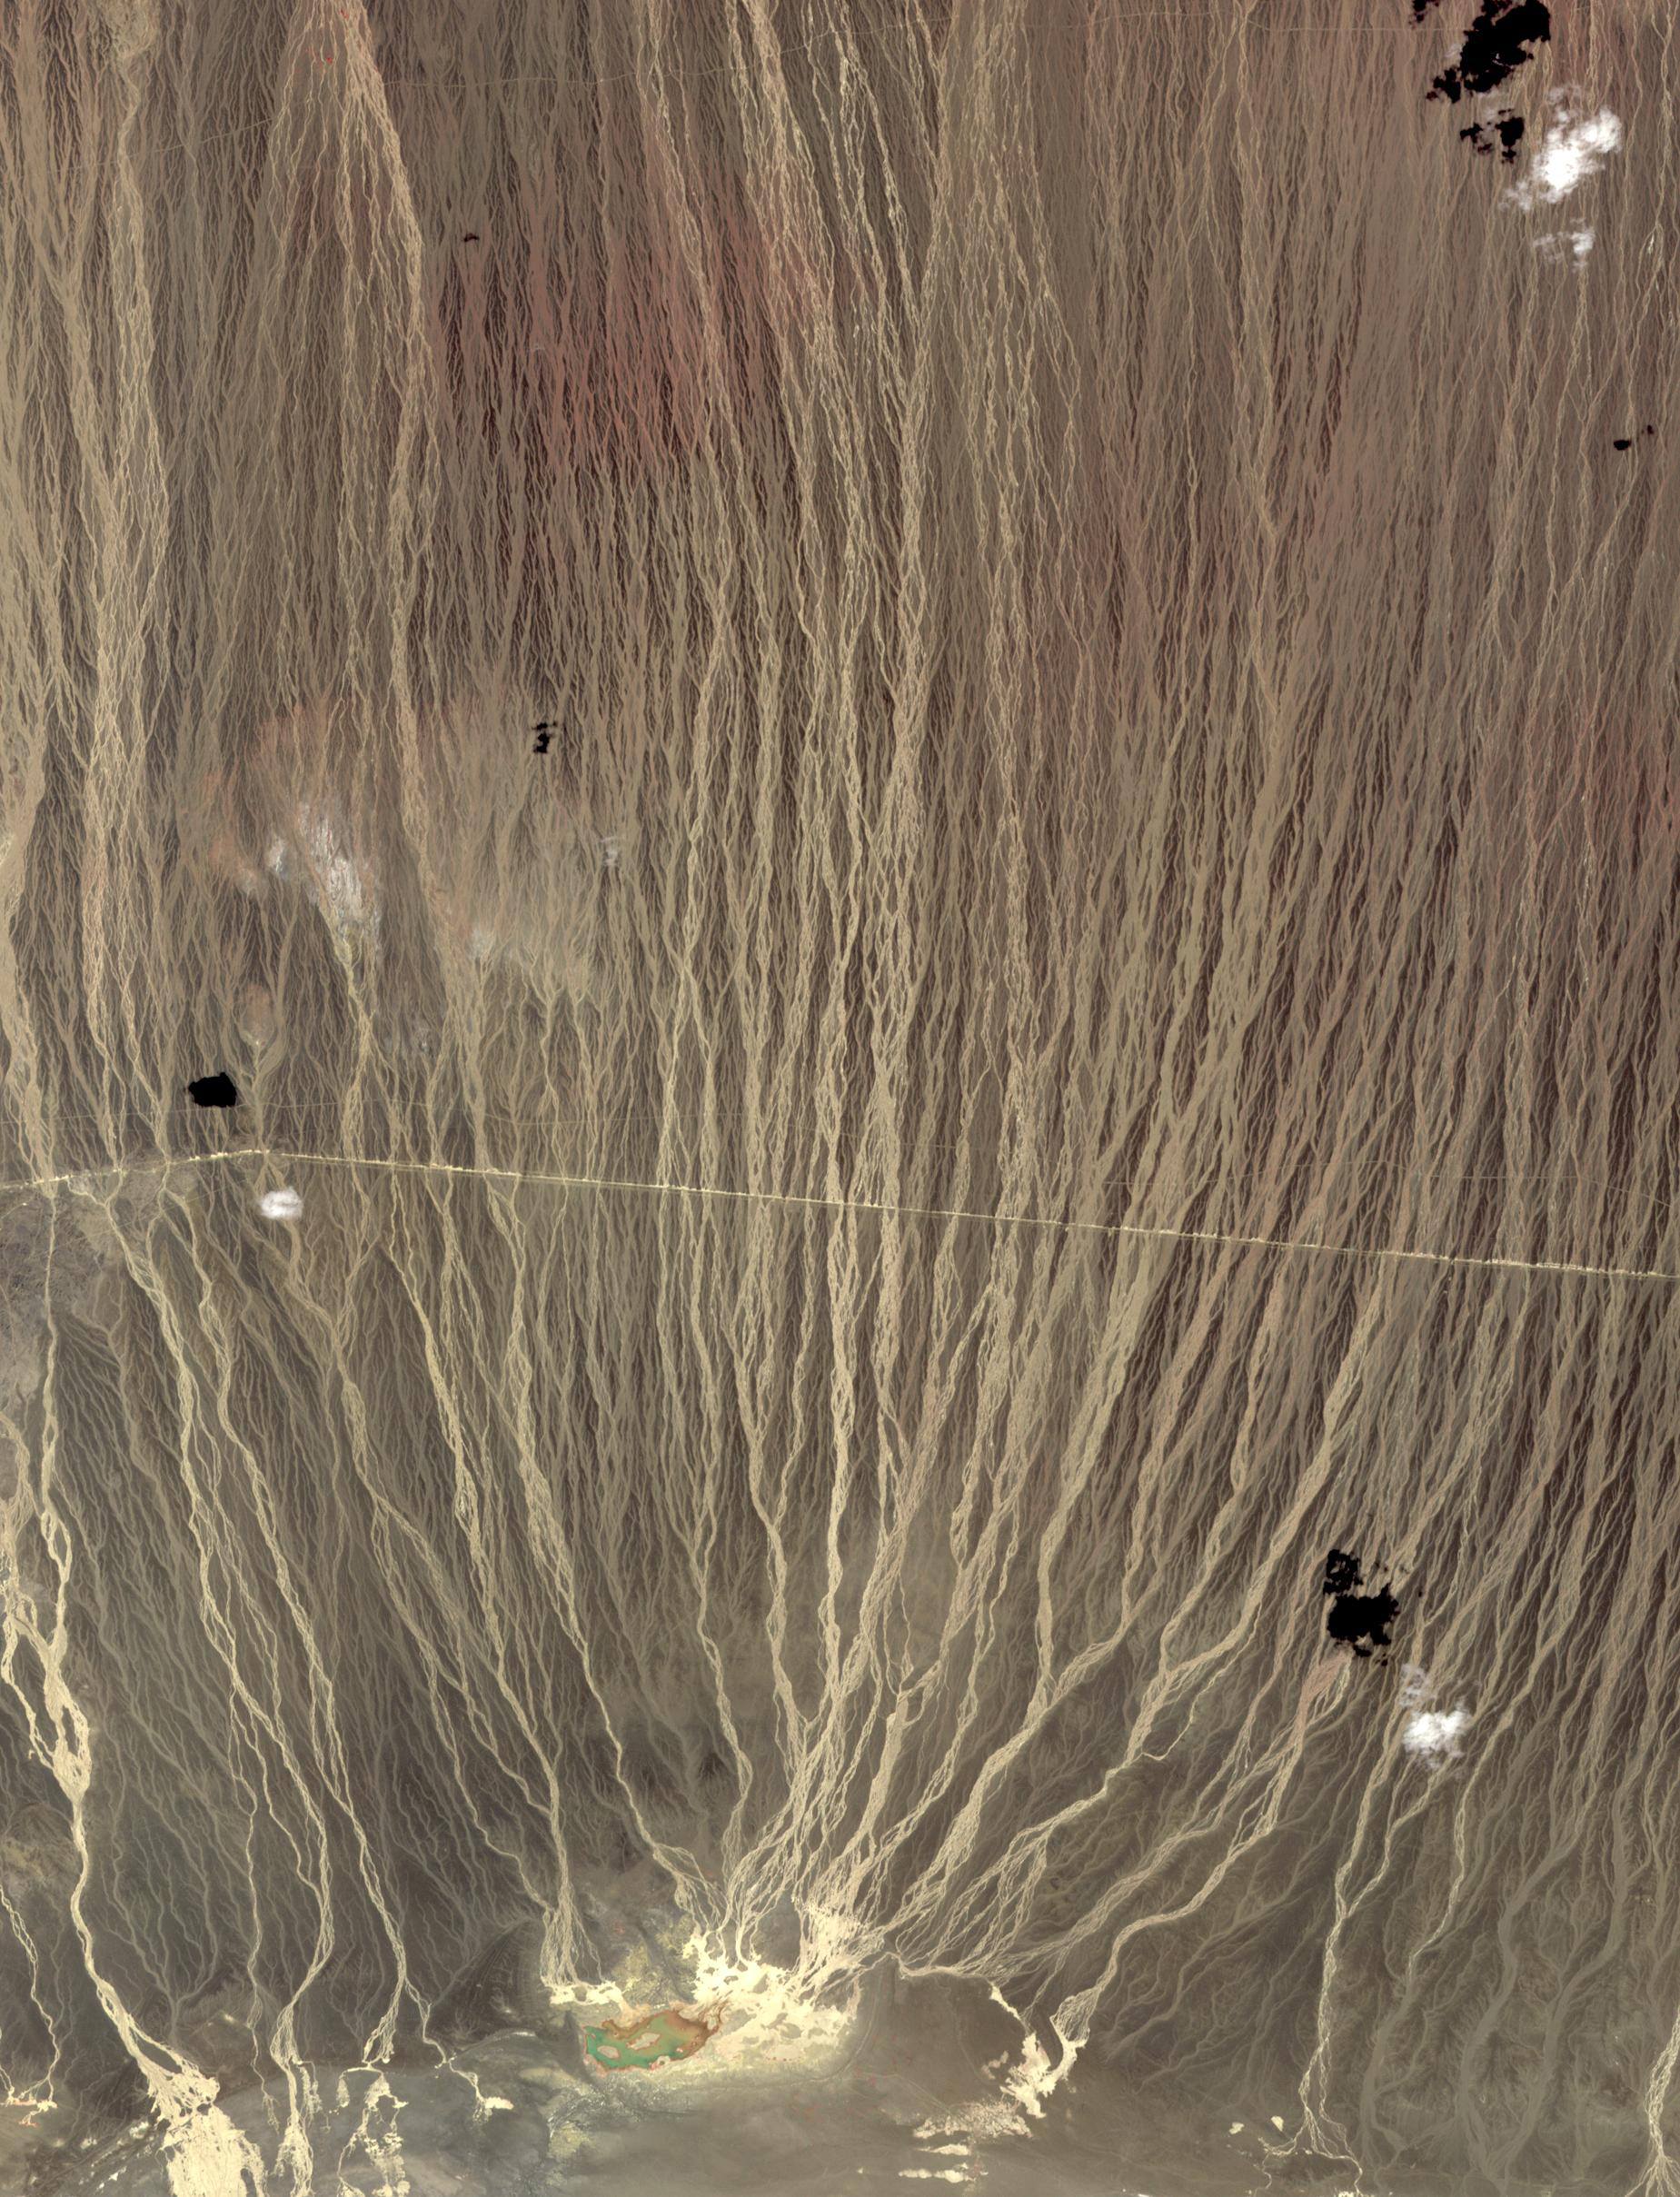

Alluvial Fan, China and Mongolia

On the border between Mongolia and China, southward draining ephemeral streams have carved a series of parallel channels. Mountains to the north have an elevation of 1800 m; the catchment lake for the streams lies at 500 m elevation. The flat, featureless, homogeneous plain between the source and sink controls the geometry of the drainage pattern. The image was acquired August 17, 2014, covers an area of 17.7 by 36.3 kilometers, and is located at 42.7 degrees north, 100.9 degrees east.

With its 14 spectral bands from the visible to the thermal infrared wavelength region and its high spatial resolution of about 50 to 300 feet (15 to 90 meters), ASTER images Earth to map and monitor the changing surface of our planet. ASTER is one of five Earth-observing instruments launched Dec. 18, 1999, on Terra. The instrument was built by Japan’s Ministry of Economy, Trade and Industry. A joint U.S./Japan science team is responsible for validation and calibration of the instrument and data products.

The broad spectral coverage and high spectral resolution of ASTER provides scientists in numerous disciplines with critical information for surface mapping and monitoring of dynamic conditions and temporal change. Example applications are monitoring glacial advances and retreats; monitoring potentially active volcanoes; identifying crop stress; determining cloud morphology and physical properties; wetlands evaluation; thermal pollution monitoring; coral reef degradation; surface temperature mapping of soils and geology; and measuring surface heat balance.

The U.S. science team is located at NASA’s Jet Propulsion Laboratory in Pasadena, Calif. The Terra mission is part of NASA’s Science Mission Directorate, Washington.

Credit: NASA/METI/AIST/Japan Space Systems, and U.S./Japan ASTER Science Team